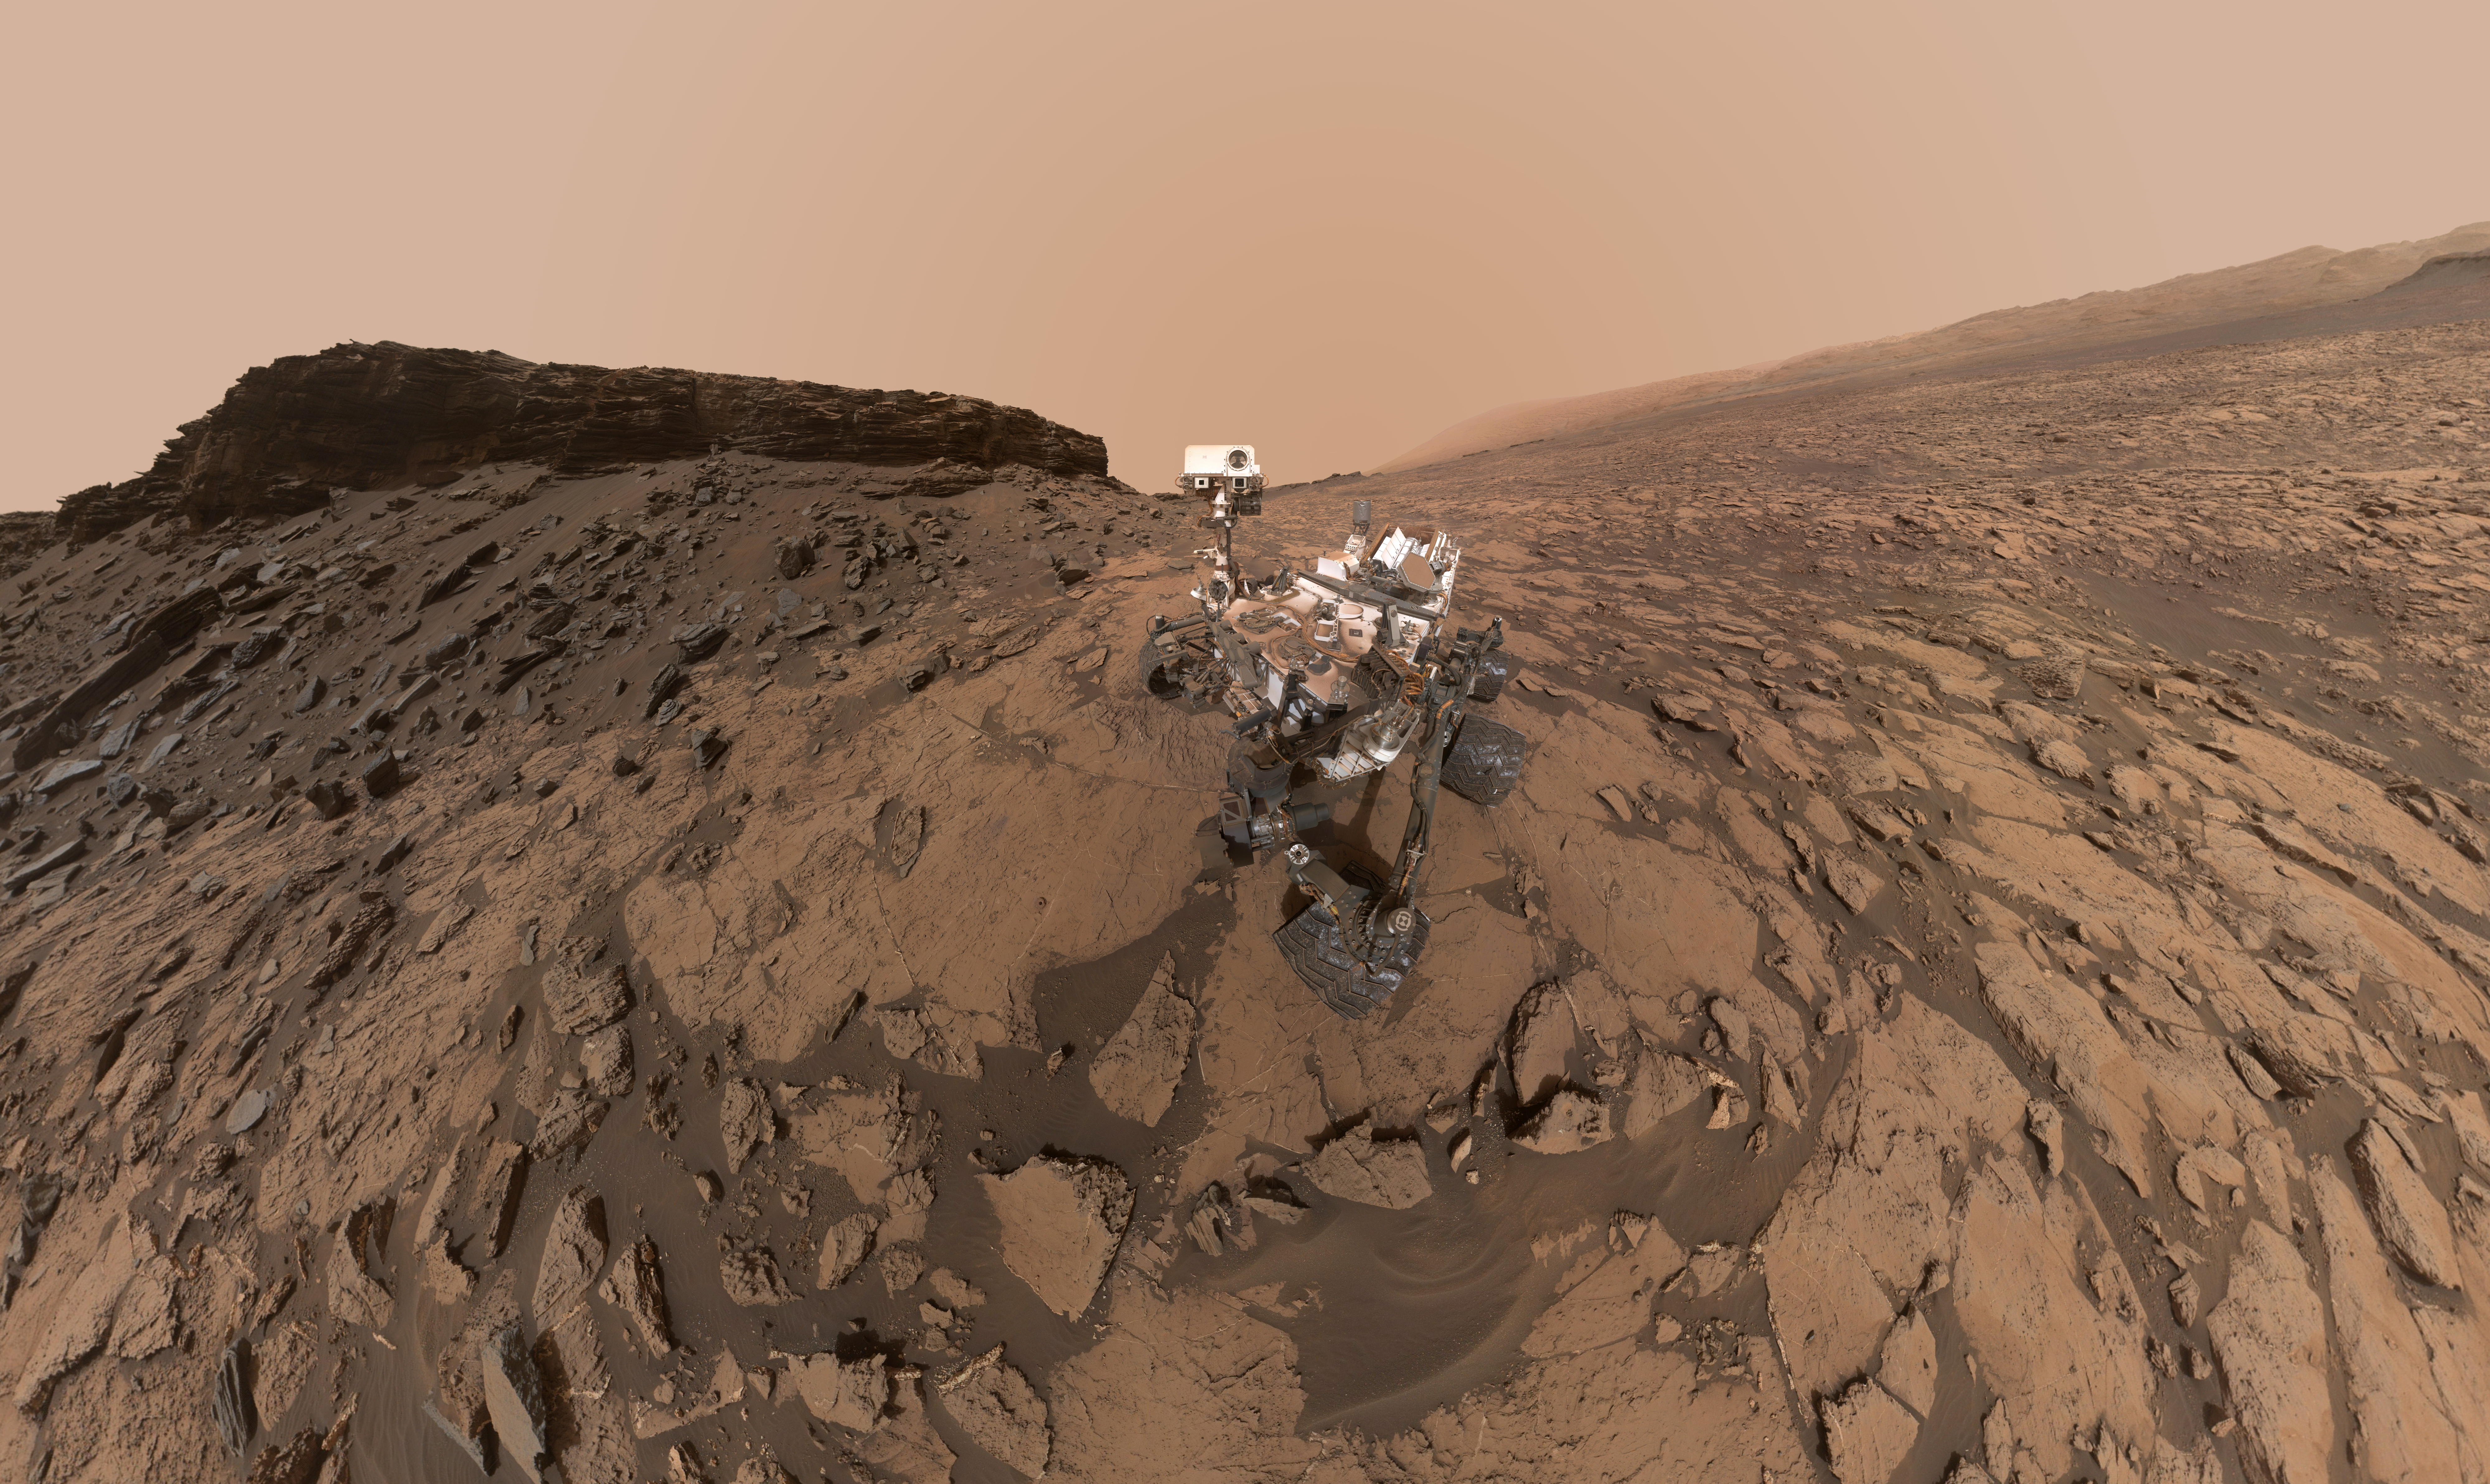

Curiosity Self-Portrait at ‘Murray Buttes’

This self-portrait of NASA’s Curiosity Mars rover shows the vehicle at the “Quela” drilling location in the “Murray Buttes” area on lower Mount Sharp.

Key features on the skyline of this panorama are the dark mesa called “M12” to the left of the rover’s mast and pale, upper Mount Sharp to the right of the mast. The top of M12 stands about 23 feet (7 meters) above the base of the sloping piles of rocks just behind Curiosity.

The scene combines approximately 60 images taken by the Mars Hand Lens Imager (MAHLI) camera at the end of the rover’s robotic arm. Most of the component images were taken on Sept. 17, 2016, during the 1,463rd Martian day, or sol, of Curiosity’s work on Mars. Two component images of the drill-hole area in front of the rover were taken on Sol 1466 (Sept. 20) to show the hole created by collecting a drilled sample at Quela on Sol 1464 (Sept. 18).

The skyline sweeps from west on the left to south-southwest on the right, with the rover’s mast at northeast. The rover’s location when it recorded this scene was where it ended a drive on Sol 1455, mapped at http://mars.nasa.gov/msl/multimedia/images/?ImageID=8029.

The view does not include the rover’s arm nor the MAHLI camera itself, except in the miniature scene reflected upside down in the parabolic mirror at the top of the mast. That mirror is part of Curiosity’s Chemistry and Camera (ChemCam) instrument. MAHLI appears in the center of the mirror.

Wrist motions and turret rotations on the arm allowed MAHLI to acquire the mosaic’s component images. The arm was positioned out of the shot in the images, or portions of images, that were used in this mosaic. This process was used previously in acquiring and assembling Curiosity self-portraits taken at other sample-collection sites, including “Rocknest” (PIA16468), “Windjana” (PIA18390″), “Buckskin” (PIA19808) and “Gobabeb” (PIA20316).

For scale, the rover’s wheels are 20 inches (50 centimeters) in diameter and about 16 inches (40 centimeters) wide.

MAHLI was built by and is operated by Malin Space Science Systems, San Diego. NASA’s Jet Propulsion Laboratory, a division of the California Institute of Technology in Pasadena, manages the Mars Science Laboratory Project for the NASA Science Mission Directorate, Washington. JPL designed and built the project’s Curiosity rover.

For more information about Curiosity, visit http://www.nasa.gov/msl and http://mars.jpl.nasa.gov/msl.

Photojournal Note: Also available is the full resolution TIFF file PIA20844_full.tif. This file may be too large to view from a browser; it can be downloaded onto your desktop by right-clicking on the previous link and viewed with image viewing software.

Credit: NASA/JPL-Caltech/MSSS